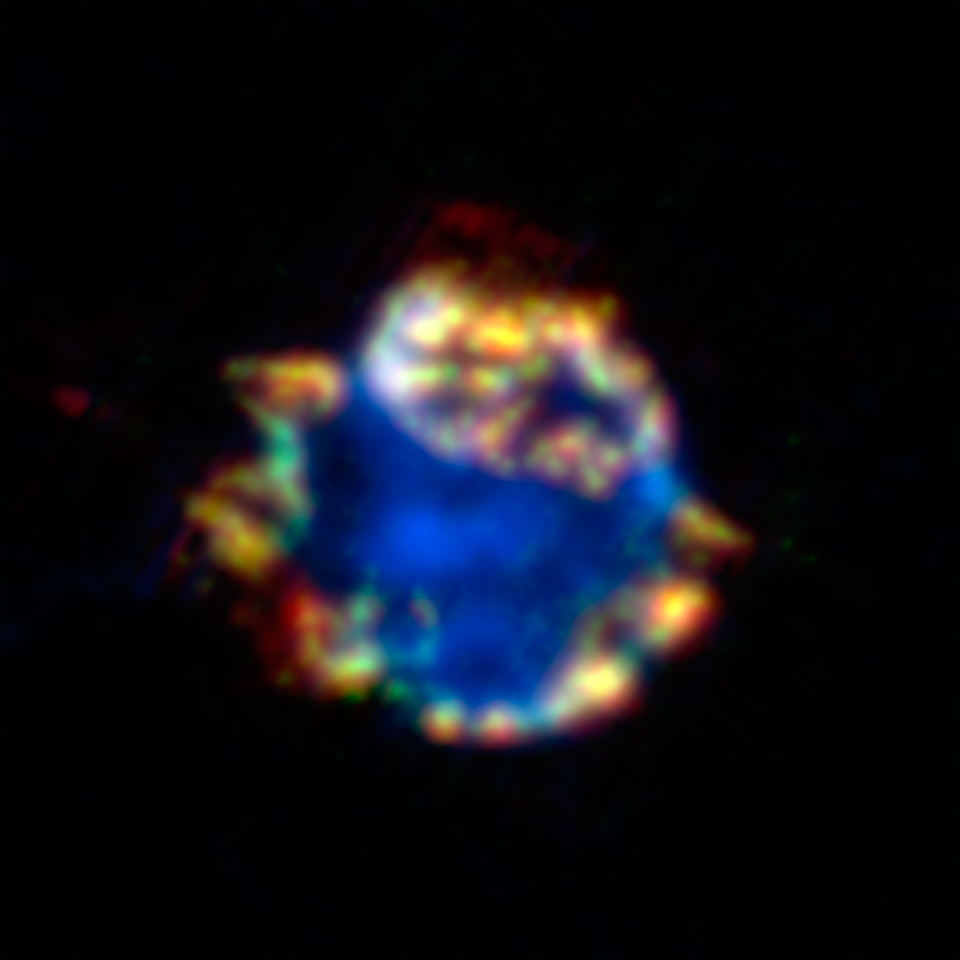

Cosmic Ornament of Gas and Dust: Supernova Remnant Cassiopeia A

This beautiful bulb might look like a Christmas ornament but it is the blown-out remains of a stellar explosion, or supernova. The remains, called Cassiopeia A, are shown here in an infrared composite from NASA's Spitzer Space Telescope. Silicon gas is blue and argon gas is green, while red represents about 10,000 Earth masses worth of dust. Yellow shows areas where red and green overlap.

The fact that the red and green do overlap indicates that this supernova is synthesizing dust and gas together. This is the smoking gun indicating that supernovae were significant suppliers of fresh dust in the very early universe -- something that was hard to demonstrate prior to the Spitzer observations.

The data for these images were taken by Spitzer's infrared spectrograph, which splits light apart to reveal the fingerprints of molecules and elements. In total, Spitzer collected separate "spectra" at more than 1,700 positions across Cassiopeia A. Astronomers then created maps from this massive grid of data, showing the remnant in a multitude of infrared colors.

Credit: NASA/JPL-Caltech/J. Rho (Caltech-SSC)